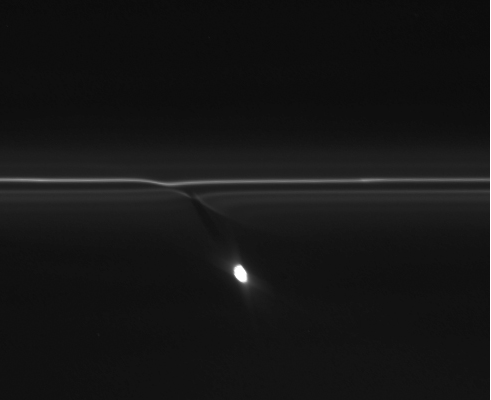

F Ring Patterns

In this movie from NASA’s Cassini spacecraft, the gravitational pull of Saturn’s moon Prometheus creates patterns in Saturn’s F ring. This movie also happens to show a small trail of icy ring particles dragged out when a tiny object punches through the ring. That trail appears at the top right about 12 seconds into the movie and moves along the length of the F ring to the left.

This movie covers 11 hours and 5 minutes on Jan. 30, 2009. The images were re-projected so that the frame is centered on the moon Prometheus, highlighting the interaction between the F ring and Prometheus.

Prometheus, which averages 53 miles or 86 kilometers across, is the bright body moving up and down in the frame. The delicate strands of the F ring run across the top of the frame. The trail, made of icy particles dragged out of Saturn’s F ring, varies from about 47 miles (75 kilometers) long to 155 miles (250 kilometers) long over the course of the movie.

Scientists think the trails, also called “mini-jets” by Cassini scientists, are created when small objects about half a mile (1 kilometer) in diameter punch through the F ring and drag icy ring particles behind them. The objects creating the trails were likely originally formed by the pull of the moon Prometheus on tiny F ring particles.

As the moon works its way around Saturn, its gravitational attraction sometimes parts channels in the icy particles of Saturn’s F ring and sometimes pushes together sticky snowballs. The moon’s continued progress around Saturn pulls some of the snowballs apart over time and adds material to others. These trails appear to be the telltale signs of surviving, evolved snowballs that strike through the F ring on their own. Scientists have been able to use Cassini images to track the objects and be sure they have different orbits from the F ring. The collisions occur at gentle speeds, on the order of 4 mph (2 meters per second). The F ring is the outermost of Saturn’s main rings, with a radius of about 87,129 miles (140,220 kilometers).

A shorter version of this video with the original projection can be seen at PIA15500. A similar movie showing Prometheus’ interactions with the F ring in 2006 can be seen at PIA08397.

The images were obtained by Cassini’s narrow-angle imaging camera. Other examples of these trails can be seen in PIA15500, PIA15502, PIA15503 and PIA15504.

The Cassini-Huygens mission is a cooperative project of NASA, the European Space Agency and the Italian Space Agency. NASA’s Jet Propulsion Laboratory, a division of the California Institute of Technology in Pasadena, manages the mission for NASA’s Science Mission Directorate, Washington, D.C. The Cassini orbiter was designed, developed and assembled at JPL. The imaging operations center is based at the Space Science Institute in Boulder, Colo.

Credit: NASA/JPL-Caltech/SSI/QMUL